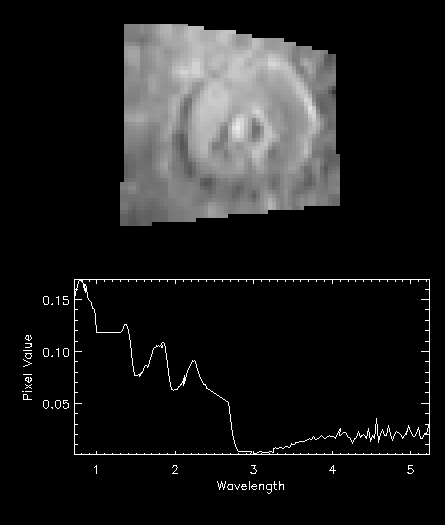

NIMS Observes Melkart Crater on Ganymede

The top figure is an image of the crater Melkart on Ganymede, at a wavelength of 0.85 microns, taken by the Near Infrared Mapping Spectrometer (NIMS) on the Galileo spacecraft, The crater is illuminated by the Sun from the left. The finest detail that can be seen is approximately 30 km in size. What is most obvious, and of great interest, are the two concentric ring structures and the central dome. The walls of these rings are in shadow on the left, and are in sunlight on the right. To understand how these rings and central dome are thought to form, consider a pebble dropped into a pond. Ripples spread out from the center, oscillating up and down. The rings and dome forming Melkart are a snapshot of these ripples in the ice of Ganymede, possibly caused by the impact of a comet or asteroid. Similar features on the Moon are only associated with much larger craters as the stronger Moon rock behaves this way only with large impacts. NIMS can obtain images at many different wavelengths from 0.7 to 5.2 microns.

The spectrum shows the amount of reflected light as a function of wavelength from the crater floor of Melkart. Several distinct absorption features, caused by water ice, are evident at 1.5 and 2.0 microns. Beyond 3.0 microns the intensity increases again as the longer wavelengths are more sensitive to Ganymede’s thermal radiation. The shape of the absorption features suggest that the ice is mixed with hydrated minerals. These relatively dark minerals probably cause the variations in ice brightness seen at visible wavelengths.

The Jet Propulsion Laboratory, Pasadena, CA manages the mission for NASA’s Office of Space Science, Washington, DC.

This image and other images and data received from Galileo are posted on the World Wide Web, on the Galileo mission home page at URL http://www.jpl.nasa.gov/ galileo.

Credit: NASA/JPL